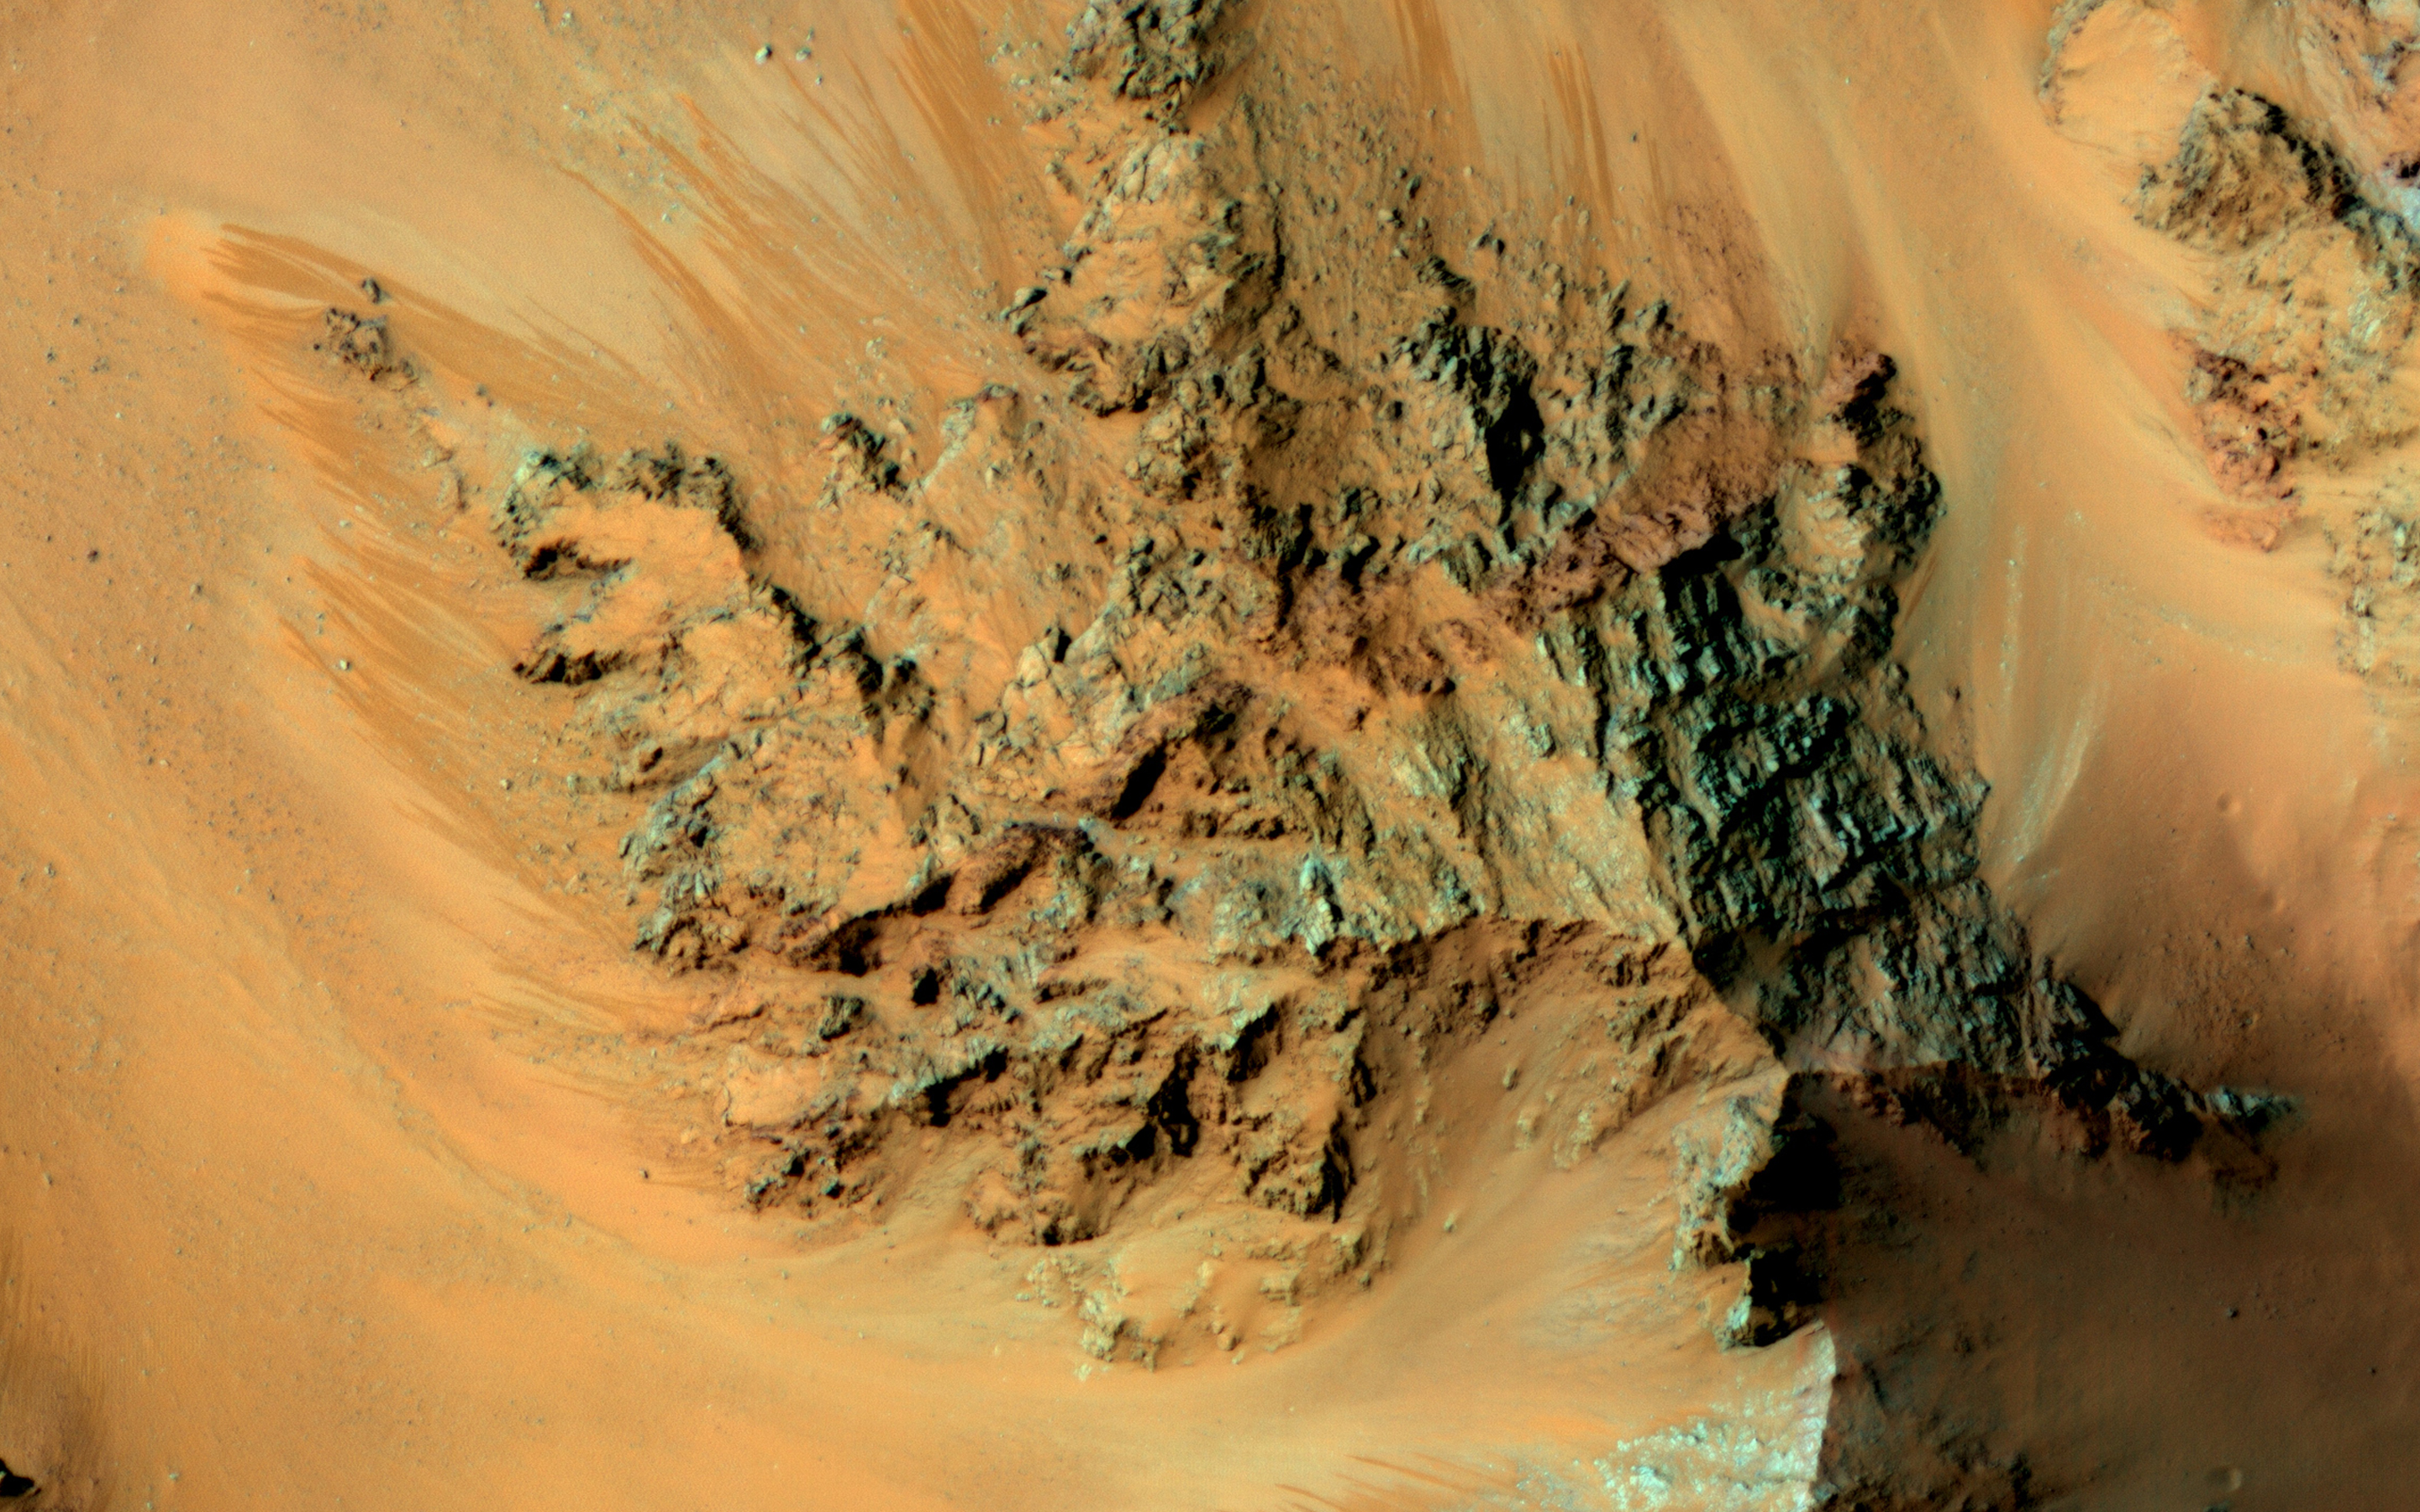

Seasonal Flows in the Central Mountains of Hale Crater

Recurring slope lineae (RSL) are active flows on warm Martian slopes that might be caused by seeping water. One of the most active sites known on Mars is in the central peaks (uplifted mountains of deep bedrock) of Hale Crater.

This image shows RSL extending downhill from bedrock cliffs, mostly towards the northwest (upper left). This image was acquired in middle summer when RSL are most active in the southern mid latitudes.

The RSL in Hale have an unusually “reddish” color compared to most RSL, perhaps due to oxidized iron compounds, like rust. Since HiRISE color is shifted to infra-red wavelengths, they are actually especially bright the near-infrared just beyond the range of human vision.

The Hale RSL are also unusual because they began activity much earlier than most RSL sites in the middle southern latitudes, and were well-developed in the early spring (see ESP_038073_1440). If seeping water causes RSL in Hale crater, it must be rich in salts to lower its freezing point significantly below the freezing point of pure water.

The University of Arizona, Tucson, operates HiRISE, which was built by Ball Aerospace & Technologies Corp., Boulder, Colo. NASA’s Jet Propulsion Laboratory, a division of the California Institute of Technology in Pasadena, manages the Mars Reconnaissance Orbiter Project for NASA’s Science Mission Directorate, Washington.

Credit: NASA/JPL-Caltech/University of Arizona